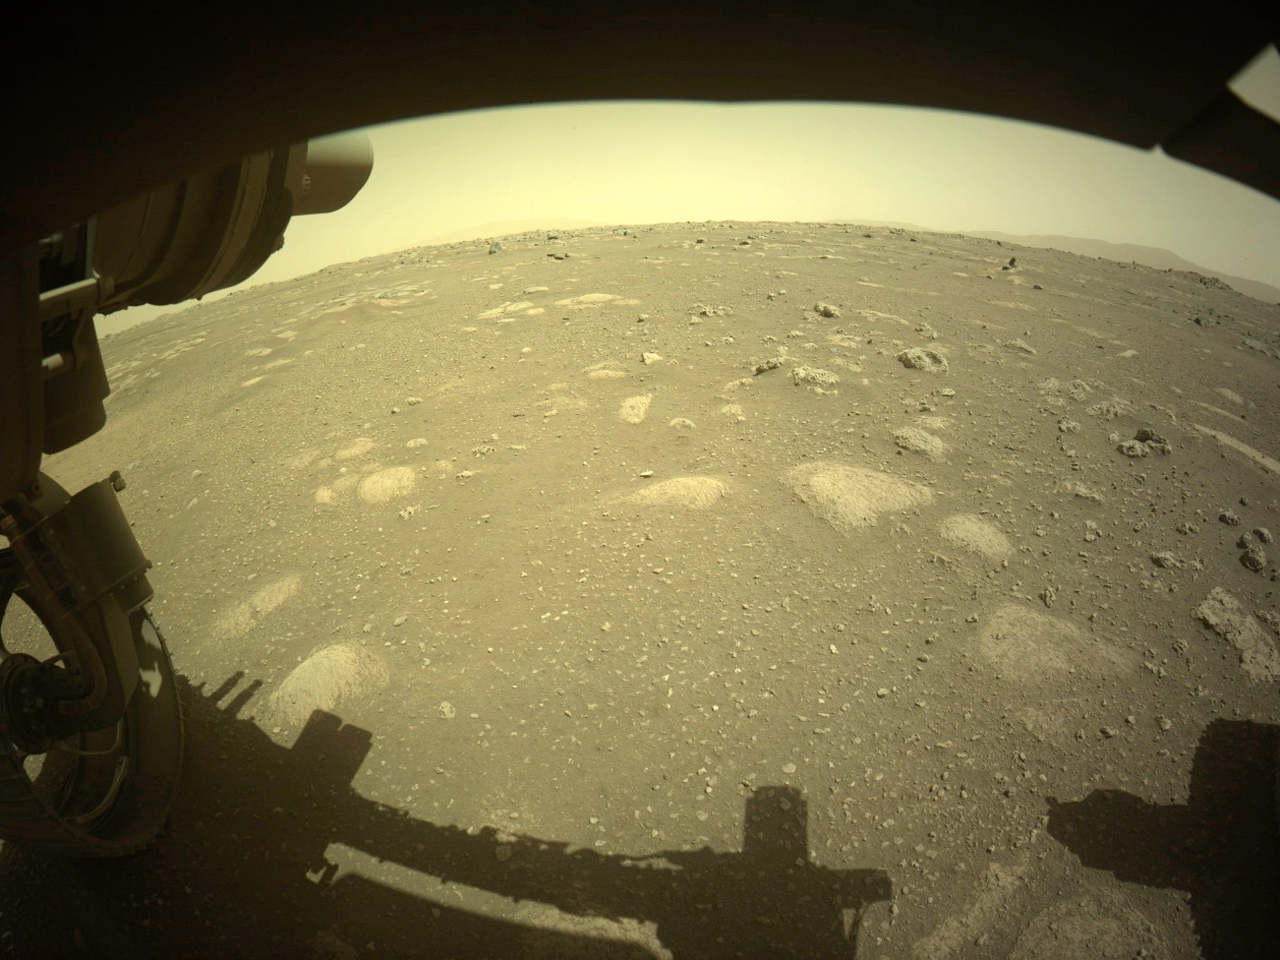

Front Left Hazcam – Two Year Movie

This movie is made from images taken by the Mars Perseverance rover’s Front Left Hazard Avoidance Camera between Sol 13 (March 4, 2021) and Sol 708 (Feb. 16, 2023), during the first two years of the rover’s surface mission.

The Mars 2020 Perseverance mission is part of NASA’s Moon to Mars exploration approach, which includes Artemis missions to the Moon that will help prepare for human exploration of the Red Planet.

NASA’s Jet Propulsion Laboratory, which is managed for the agency by Caltech in Pasadena, California, built and manages operations of the Perseverance rover.

Credit: NASA/JPL-Caltech